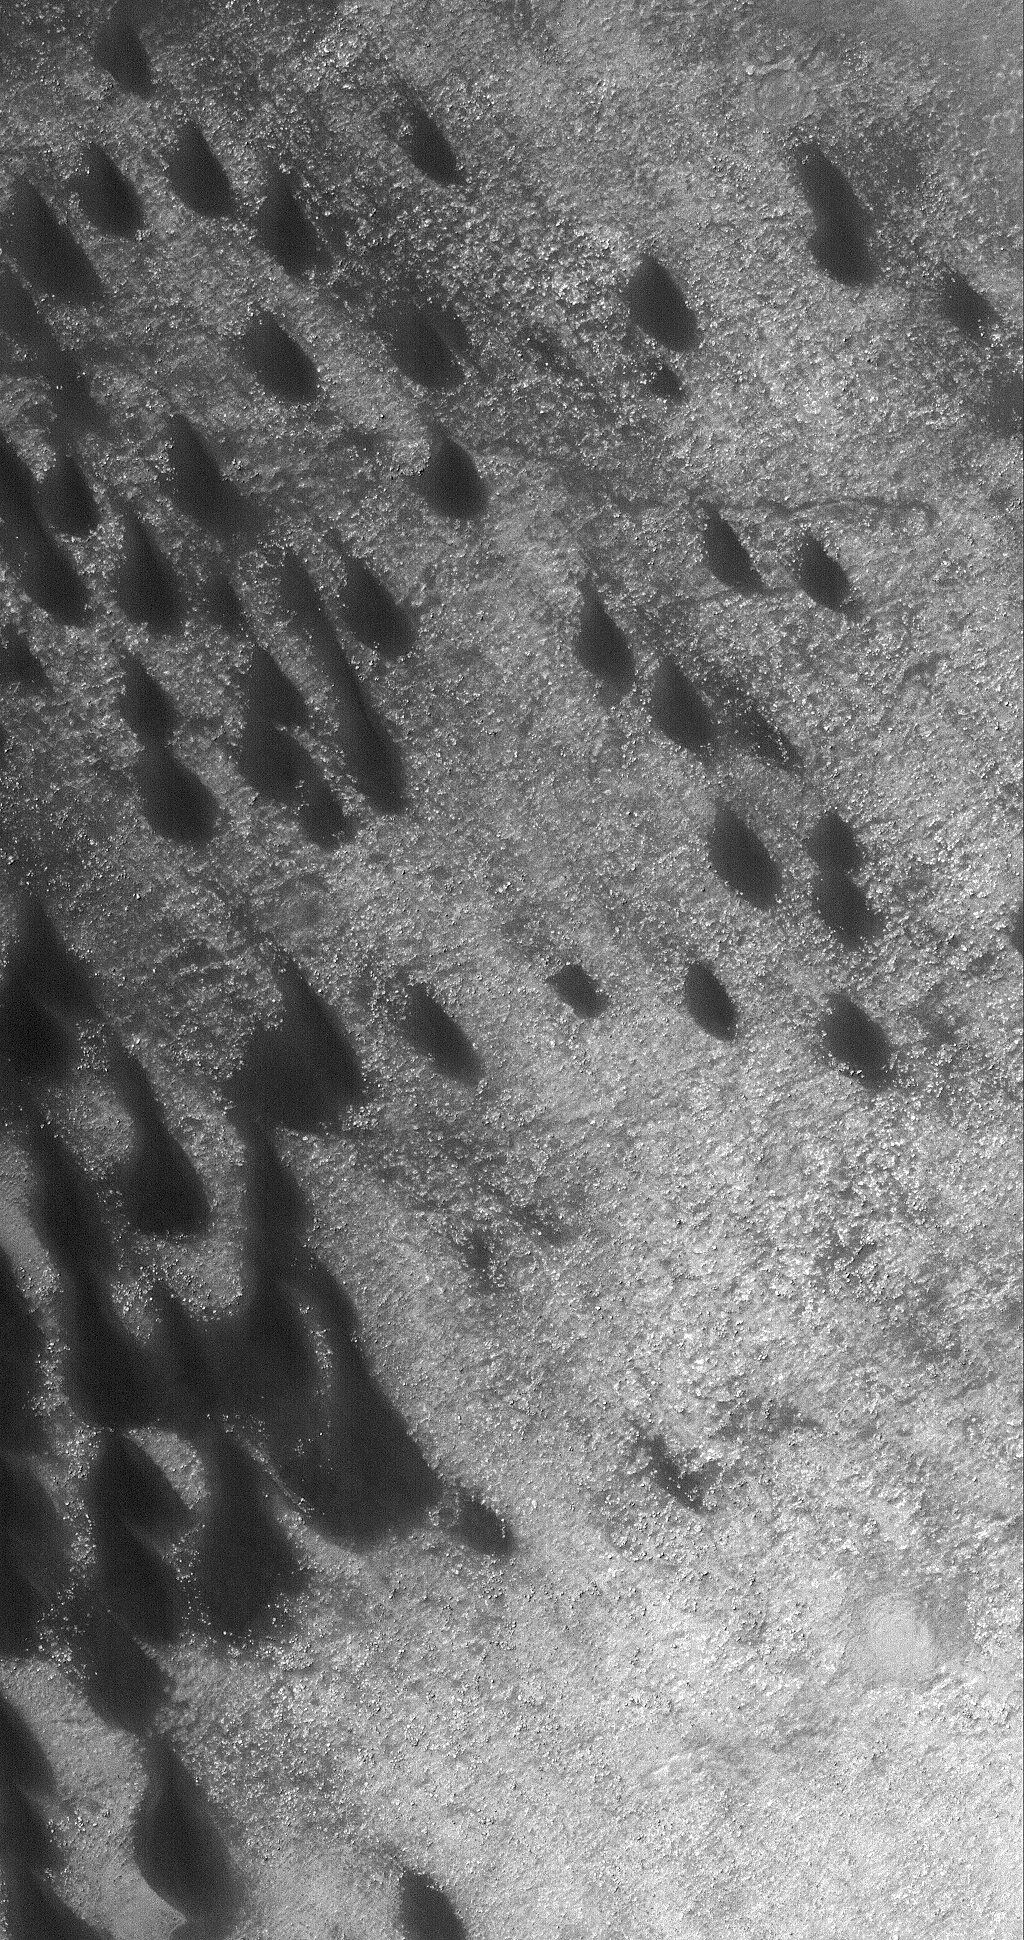

Dunes in Brashear

8 January 2006
This Mars Global Surveyor (MGS) Mars Orbiter Camera (MOC) image shows a field of dark sand dunes on the northwestern floor of Brashear Crater. The dunes formed largely from winds that blew from the southeast (lower right).

Location near: 253.7°S, 119.4°W
Image width: ~3 km (~1.9 mi)
Illumination from: upper left
Season: Southern Summer

Credit: NASA/JPL/Malin Space Science Systems